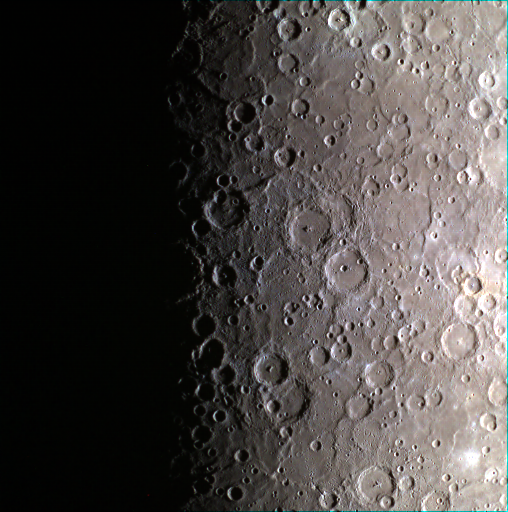

The Color Out of Space

Today’s image features a color view of the southern pole of Mercury. About midway down the image, the edge of the large Chao Meng-Fu crater, which lies almost directly on the south pole, can be seen poking out from the shadows. Surrounding Chao Meng-Fu are Roerich, Lovecraft, Hurley and L’Engle craters. This image was obtained as part of the 11-color south polar imaging campaign, through which scientists hope to be able to use the relative brightness of the surface in different colors to understand its composition.

Date acquired: January 24, 2015
Image Mission Elapsed Time (MET): 64435215, 64435211, 64435209
Image ID: 7855654, 7855652, 7855651
Instrument: Wide Angle Camera (WAC) of the Mercury Dual Imaging System (MDIS)
WAC filters: 9, 7, 6 (996, 748, 433 nanometers) in red, green, and blue
Center Latitude: -84.91°
Center Longitude: 341.0° E
Resolution: 2880 meters/pixel (1.79 mi./pixel)
Scale: The right edge of the image is ~1535 km (954 mi.) from top to bottom.
Incidence Angle: 85.2°
Emission Angle: 2.3°
Phase Angle: 82.9°
North is to the right in this image.

The MESSENGER spacecraft is the first ever to orbit the planet Mercury, and the spacecraft’s seven scientific instruments and radio science investigation are unraveling the history and evolution of the Solar System’s innermost planet. During the first two years of orbital operations, MESSENGER acquired over 150,000 images and extensive other data sets. MESSENGER is capable of continuing orbital operations until early 2015.

For information regarding the use of images, see the MESSENGER image use policy.

Credit: NASA/Johns Hopkins University Applied Physics Laboratory/Carnegie Institution of Washington